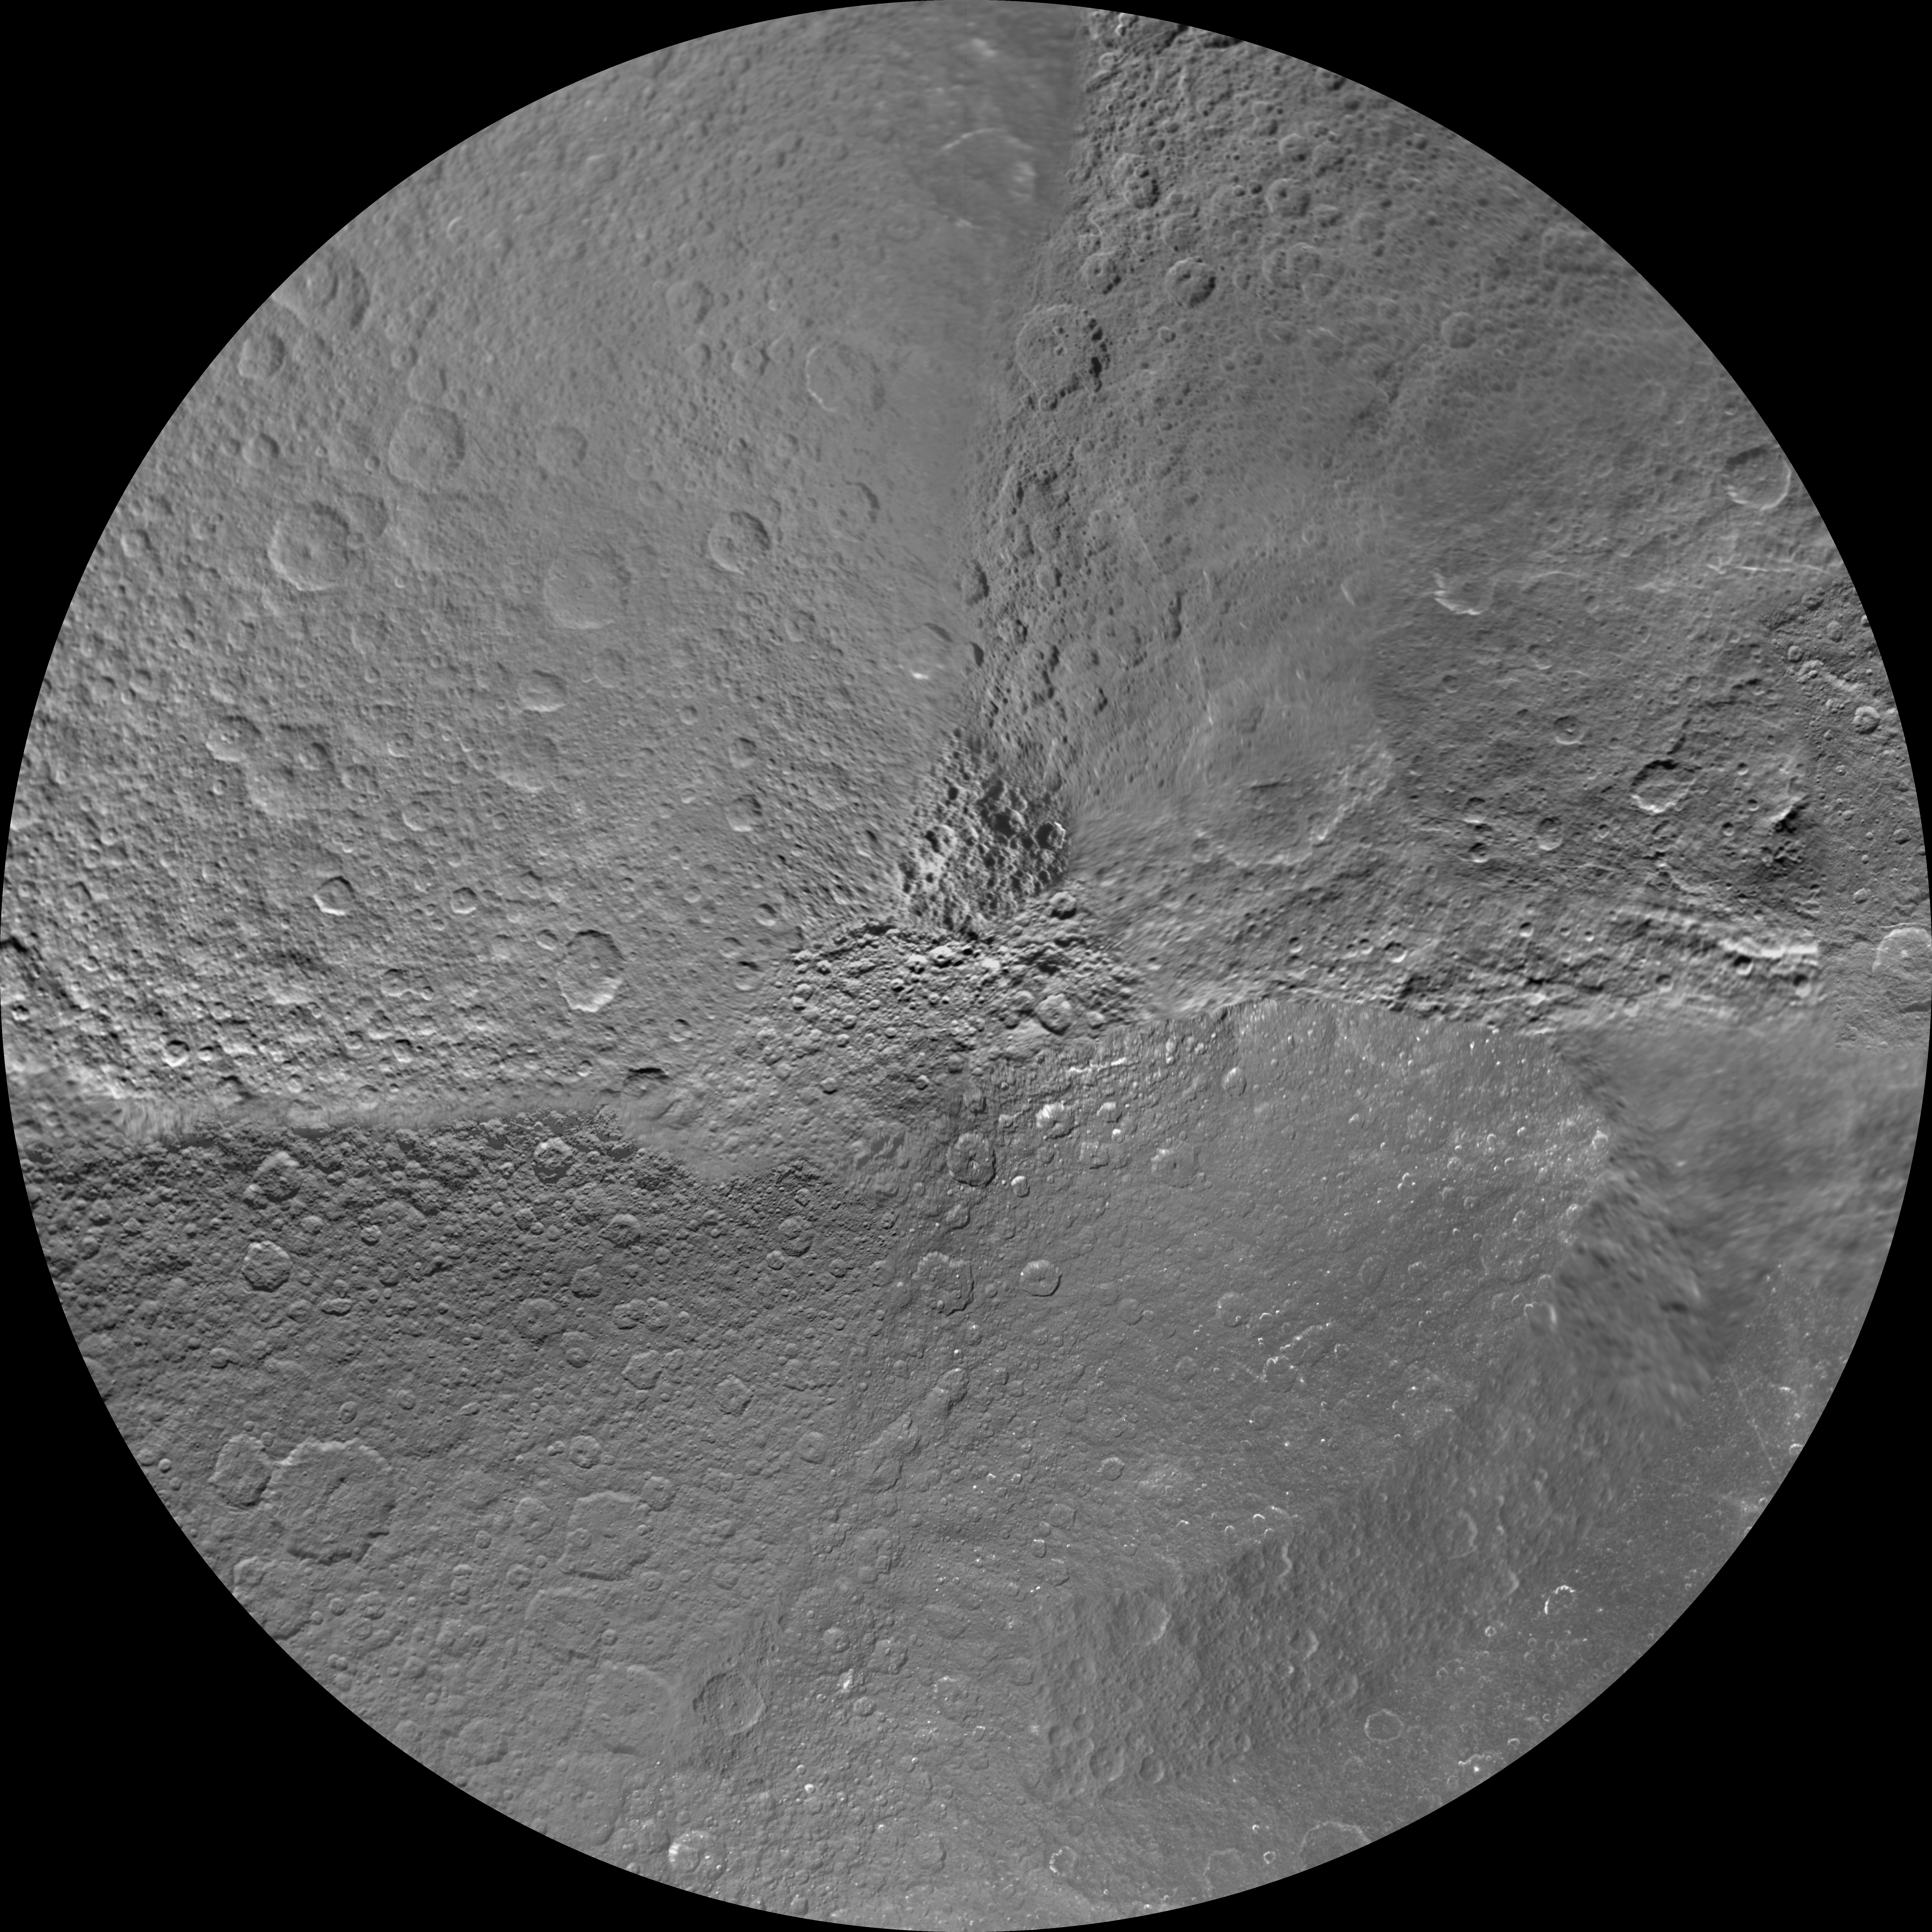

Rhea Polar Maps – March 2012

Annotated Image

The northern and southern hemispheres of Rhea are seen in these polar stereographic maps, mosaicked from the best-available Cassini and Voyager images.

Six Voyager images fill in gaps in Cassini’s coverage of the moon’s north pole. These maps are updates to the versions released in January 2011 (see PIA12822 and PIA12823). These mosaics contain data from Cassini’s March 10, 2012, flyby of Rhea.

Each map is centered on one of the poles, and surface coverage extends to the equator. Grid lines show latitude and longitude in 30-degree increments. The scale in the full-size versions of these maps is 417 meters (1,370 feet) per pixel. The mean radius of Rhea used for projection of these maps is 764.1 kilometers (474.8 miles).

The Cassini-Huygens mission is a cooperative project of NASA, the European Space Agency and the Italian Space Agency. The Jet Propulsion Laboratory, a division of the California Institute of Technology in Pasadena, manages the mission for NASA’s Science Mission Directorate, Washington, D.C. The Cassini orbiter and its two onboard cameras were designed, developed and assembled at JPL. The imaging operations center is based at the Space Science Institute in Boulder, Colo.

Credit: NASA/JPL-Caltech/Space Science Institute